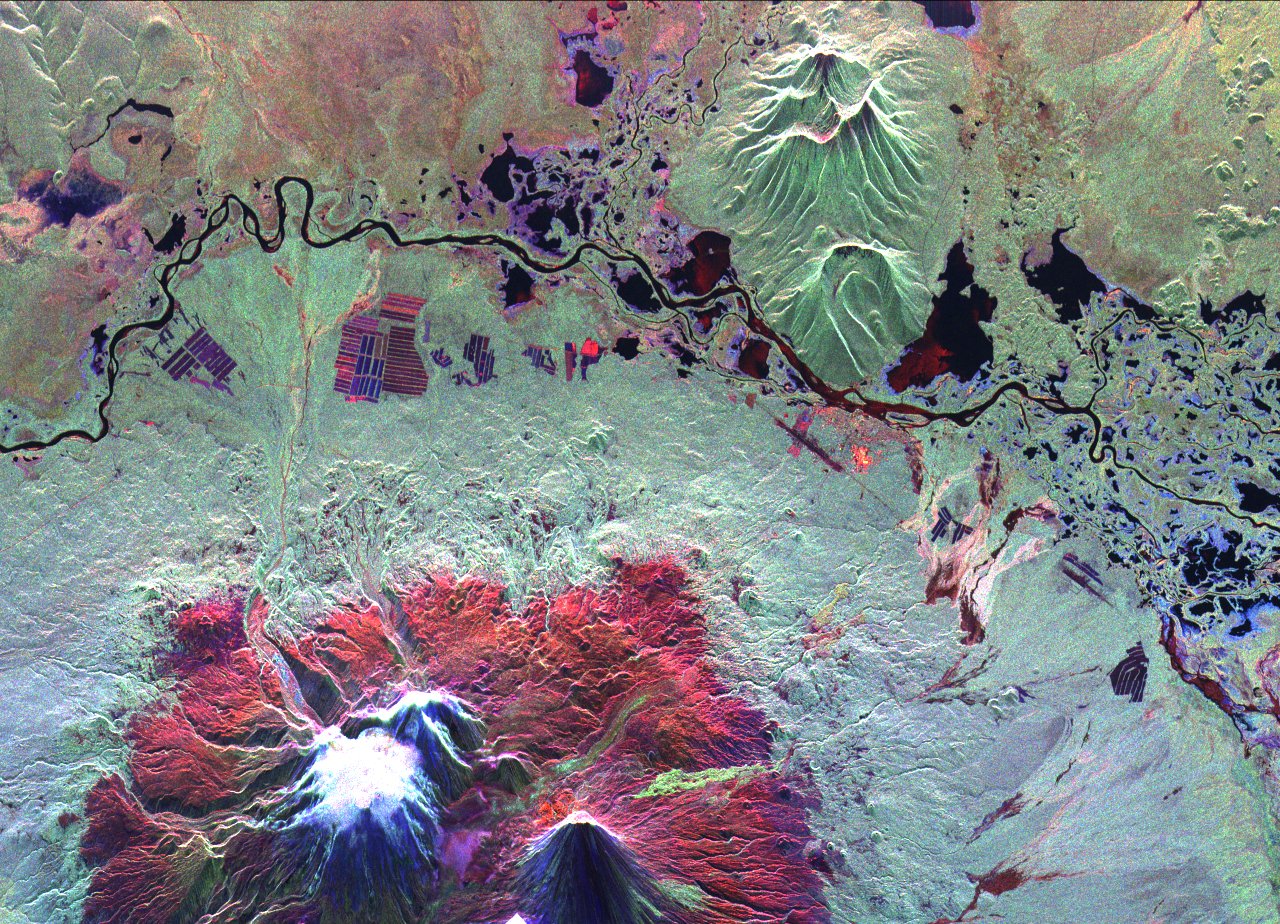

Space Radar Image of Kliuchevskoi Volcano, Russia

This is an image of the Kliuchevskoi volcano, Kamchatka, Russia, which began to erupt on September 30, 1994. Kliuchevskoi is the bright white peak surrounded by red slopes in the lower left portion of the image.

The image was acquired by the Spaceborne Imaging Radar-C and X-band Synthetic Aperture Radar aboard the space shuttle Endeavour on its 25th orbit on October 1, 1994. The image shows an area approximately 30 kilometers by 60 kilometers (18.5 miles by 37 miles) that is centered at 56.18 degrees north latitude and 160.78 degrees east longitude. North is toward the top of the image. The Kamchatka volcanoes are among the most active volcanoes in the world. The volcanic zone sits above a tectonic plate boundary, where the Pacific plate is sinking beneath the northeast edge of the Eurasian plate. The Endeavour crew obtained dramatic video and photographic images of this region during the eruption, which will assist scientists in analyzing the dynamics of the current activity. The colors in this image were obtained using the following radar channels: red represents the L-band (horizontally transmitted and received); green represents the L-band (horizontally transmitted and vertically received); blue represents the C-band (horizontally transmitted and vertically received).

The Kamchatka River runs from left to right across the image. An older, dormant volcanic region appears in green on the north side of the river. The current eruption included massive ejections of gas, vapor and ash, which reached altitudes of 20,000 meters (65,000 feet). New lava flows are visible on the flanks of Kliuchevskoi, appearing yellow/green in the image, superimposed on the red surfaces in the lower center. Melting snow triggered mudflows on the north flank of the volcano, which may threaten agricultural zones and other settlements in the valley to the north.

Spaceborne Imaging Radar-C and X-band Synthetic Aperture Radar (SIR-C/X-SAR) is part of NASA’s Mission to Planet Earth. The radars illuminate Earth with microwaves, allowing detailed observations at any time, regardless of weather or sunlight conditions. SIR-C/X-SAR uses three microwave wavelengths: L-band (24 cm), C-band (6 cm) and X-band (3 cm). The multi-frequency data will be used by the international scientific community to better understand the global environment and how it is changing. The SIR-C/X-SAR data, complemented by aircraft and ground studies, will give scientists clearer insights into those environmental changes which are caused by nature and those changes which are induced by human activity. SIR-C was developed by NASA’s Jet Propulsion Laboratory. X-SAR was developed by the Dornier and Alenia Spazio companies for the German space agency, Deutsche Agentur fuer Raumfahrtangelegenheiten (DARA), and the Italian space agency, Agenzia Spaziale Italiana (ASI), with the Deutsche Forschungsanstalt fuer Luft und Raumfahrte.v. (DLR), the major partner in science, operations and data processing of X-SAR.

Credit: NASA/JPL